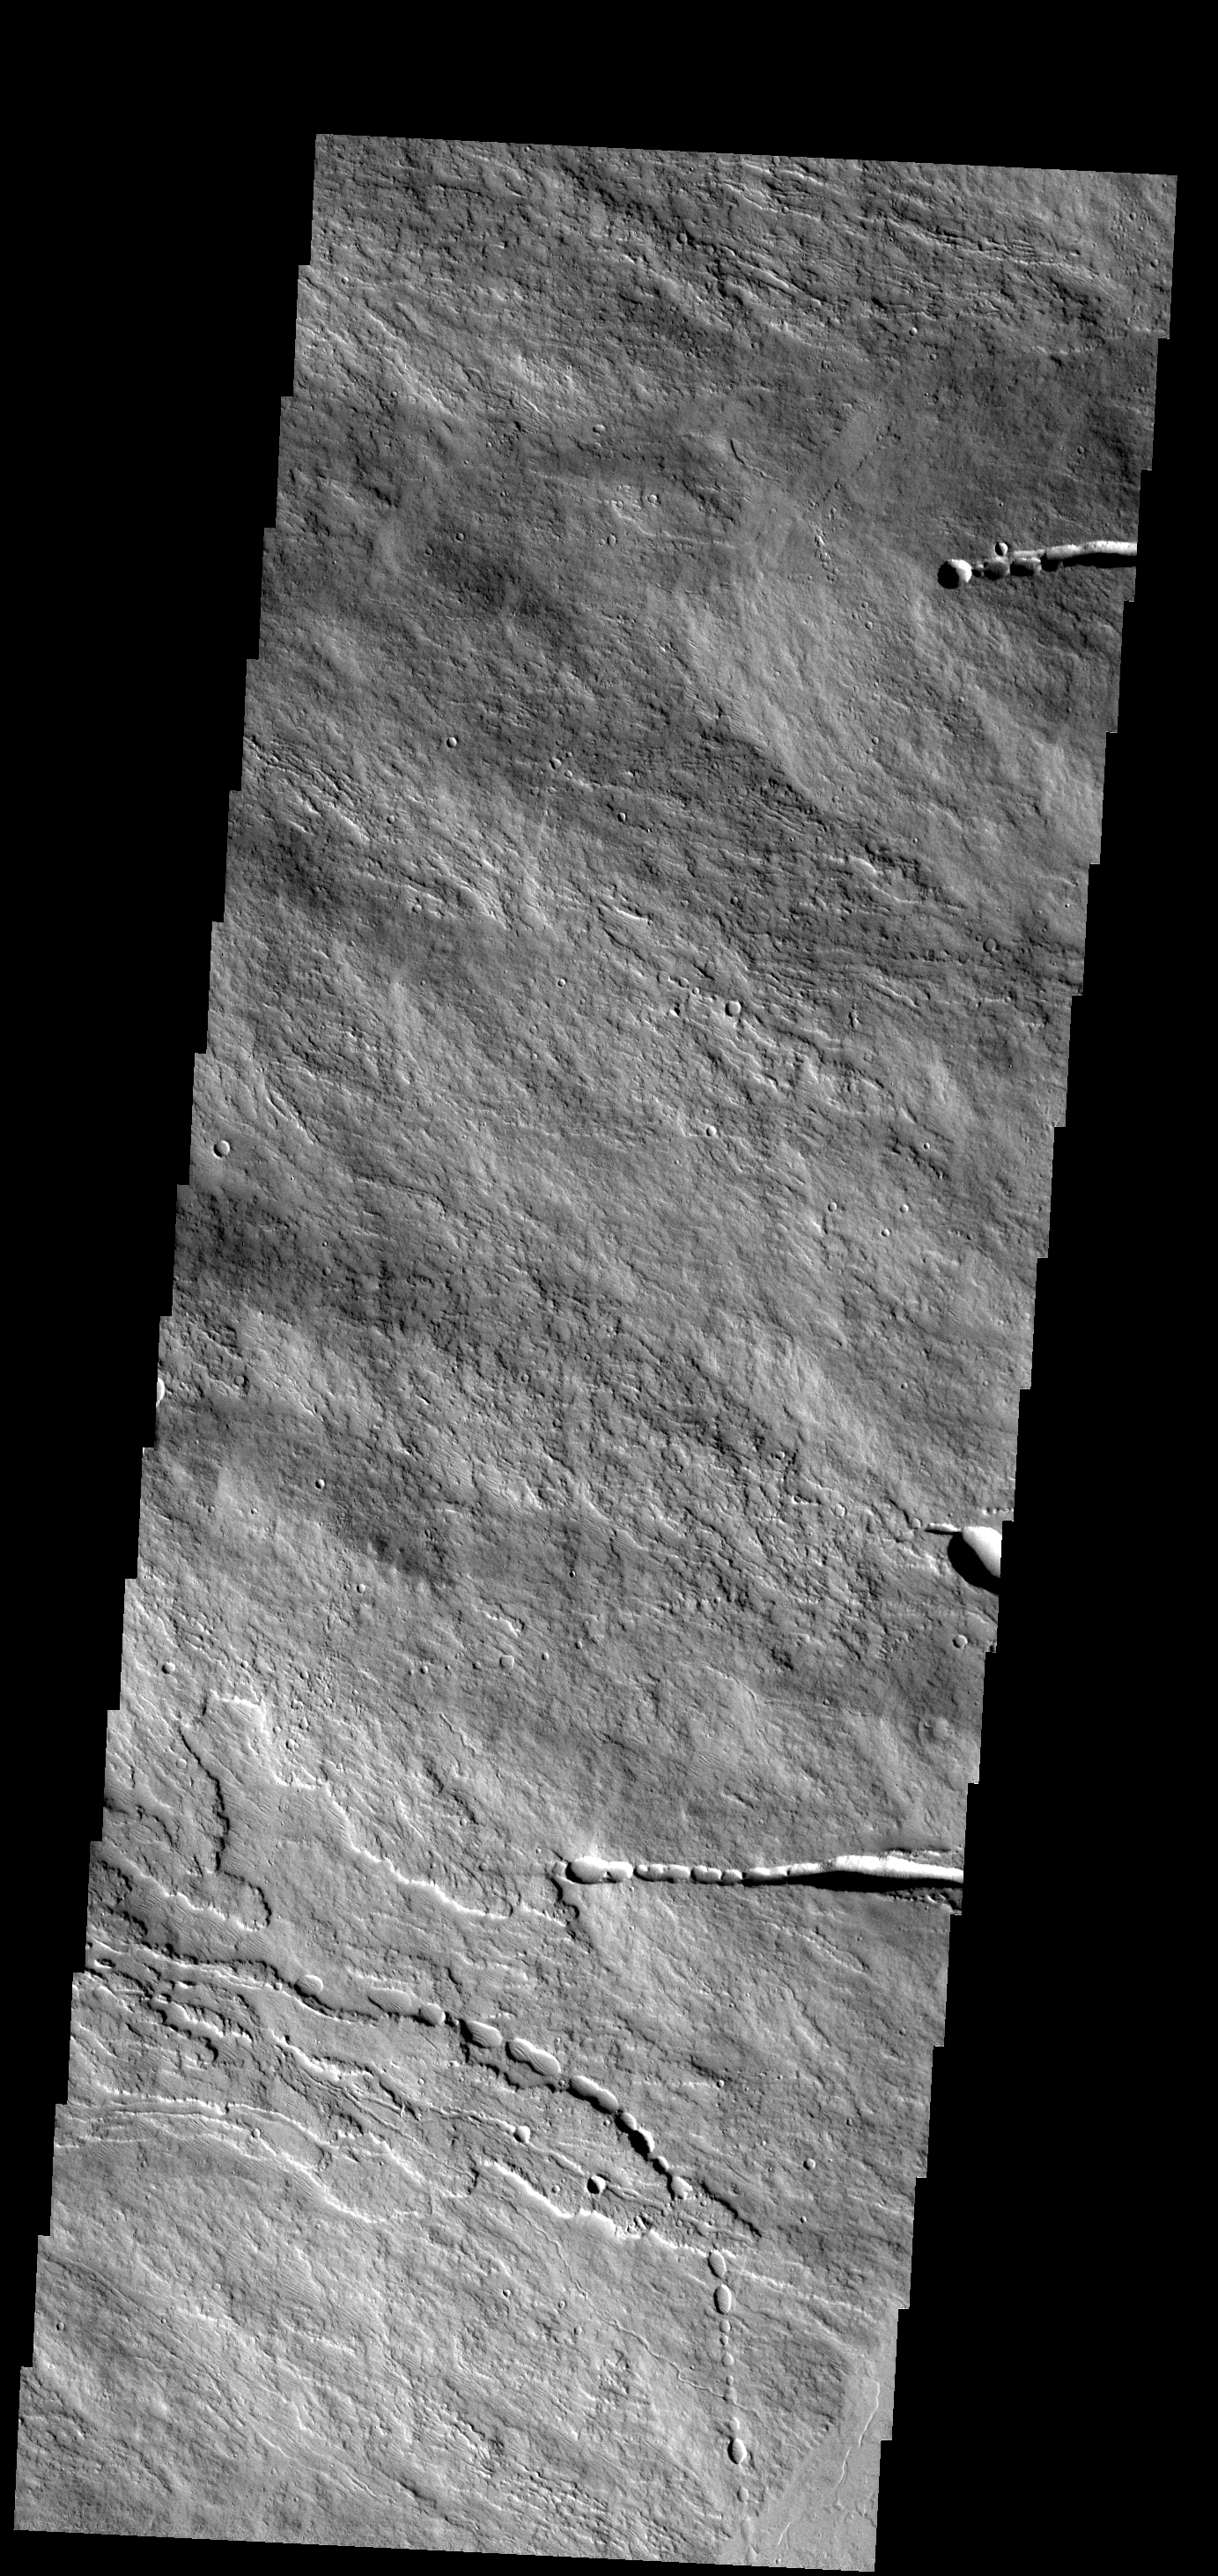

Ascraeus Mons

This image shows a small portion of the flank of Ascraeus Mons.

Image information: VIS instrument. Latitude 10.7N, Longitude 258.5E. 18 meter/pixel resolution.

Please see the THEMIS Data Citation Note for details on crediting THEMIS images.

Note: this THEMIS visual image has not been radiometrically nor geometrically calibrated for this preliminary release. An empirical correction has been performed to remove instrumental effects. A linear shift has been applied in the cross-track and down-track direction to approximate spacecraft and planetary motion. Fully calibrated and geometrically projected images will be released through the Planetary Data System in accordance with Project policies at a later time.

NASA’s Jet Propulsion Laboratory manages the 2001 Mars Odyssey mission for NASA’s Office of Space Science, Washington, D.C. The Thermal Emission Imaging System (THEMIS) was developed by Arizona State University, Tempe, in collaboration with Raytheon Santa Barbara Remote Sensing. The THEMIS investigation is led by Dr. Philip Christensen at Arizona State University. Lockheed Martin Astronautics, Denver, is the prime contractor for the Odyssey project, and developed and built the orbiter. Mission operations are conducted jointly from Lockheed Martin and from JPL, a division of the California Institute of Technology in Pasadena.

Credit: NASA/JPL/ASU